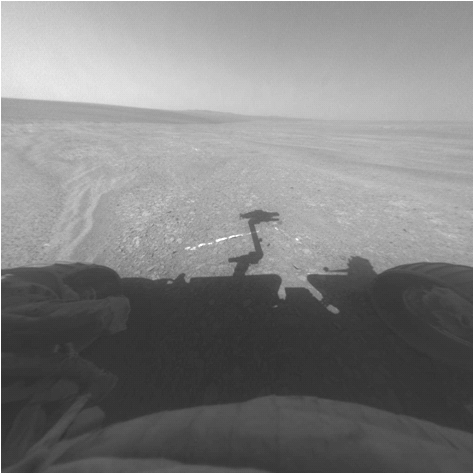

Opportunity’s Approach to ‘Homestake’

This view from the front hazard-avoidance camera on NASA’s Mars Exploration Rover Opportunity shows the rover’s arm’s shadow falling near a bright mineral vein informally named “Homestake.” The vein is about the width of a thumb and about 18 inches (45 centimeters) long. Opportunity examined it in November 2011 and found it to be rich in calcium and sulfur, possibly the calcium-sulfate mineral gypsum.

“Homestake” is near the edge of the “Cape York” segment of the western rim of Endeavour Crater.

Opportunity took this image during the 2,763rd Martian day, or sol, of the rover’s career on Mars (Nov. 7, 2011).

Credit: NASA/JPL-Caltech